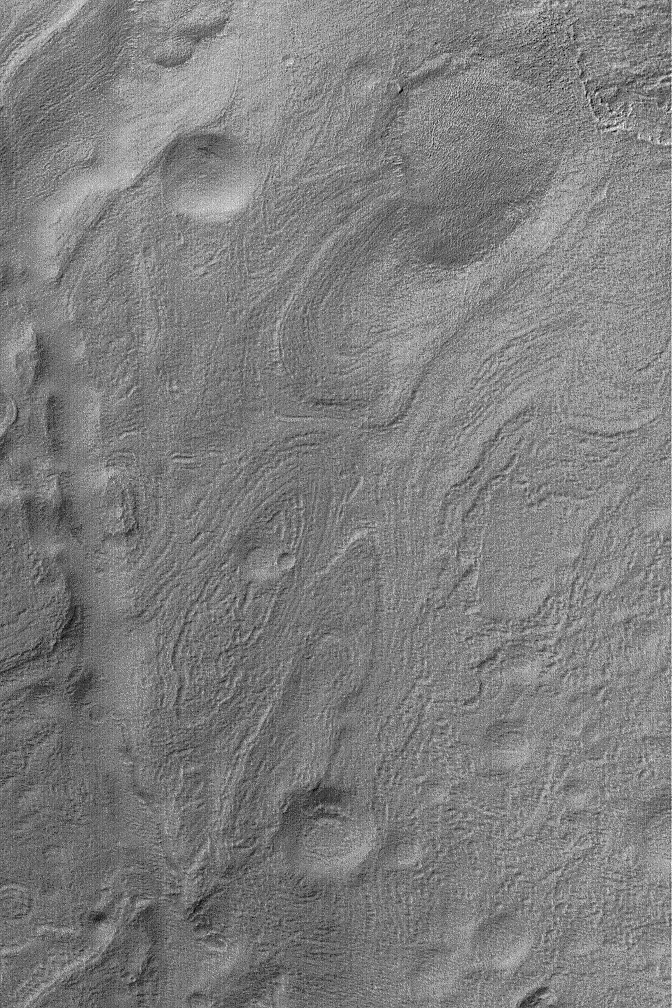

Hellas Banded Terrain

16 June 2004
This Mars Global Surveyor (MGS) Mars Orbiter Camera (MOC) image shows the banded southeastern floor of the giant impact basin, Hellas. Hellas Planitia is a large and varied region. In southeastern Hellas, banded terrain is fairly common. The pattern probably results from erosion of layered sediment that was subsequently covered by a mantling material. This mantling material later was eroded and roughened the terrain somewhat. This image is located near 41.1°S, 275.6°W. The picture covers an area about 3 km (1.9 mi) across; sunlight illuminates the scene from the upper left.

Credit: NASA/JPL/Malin Space Science Systems